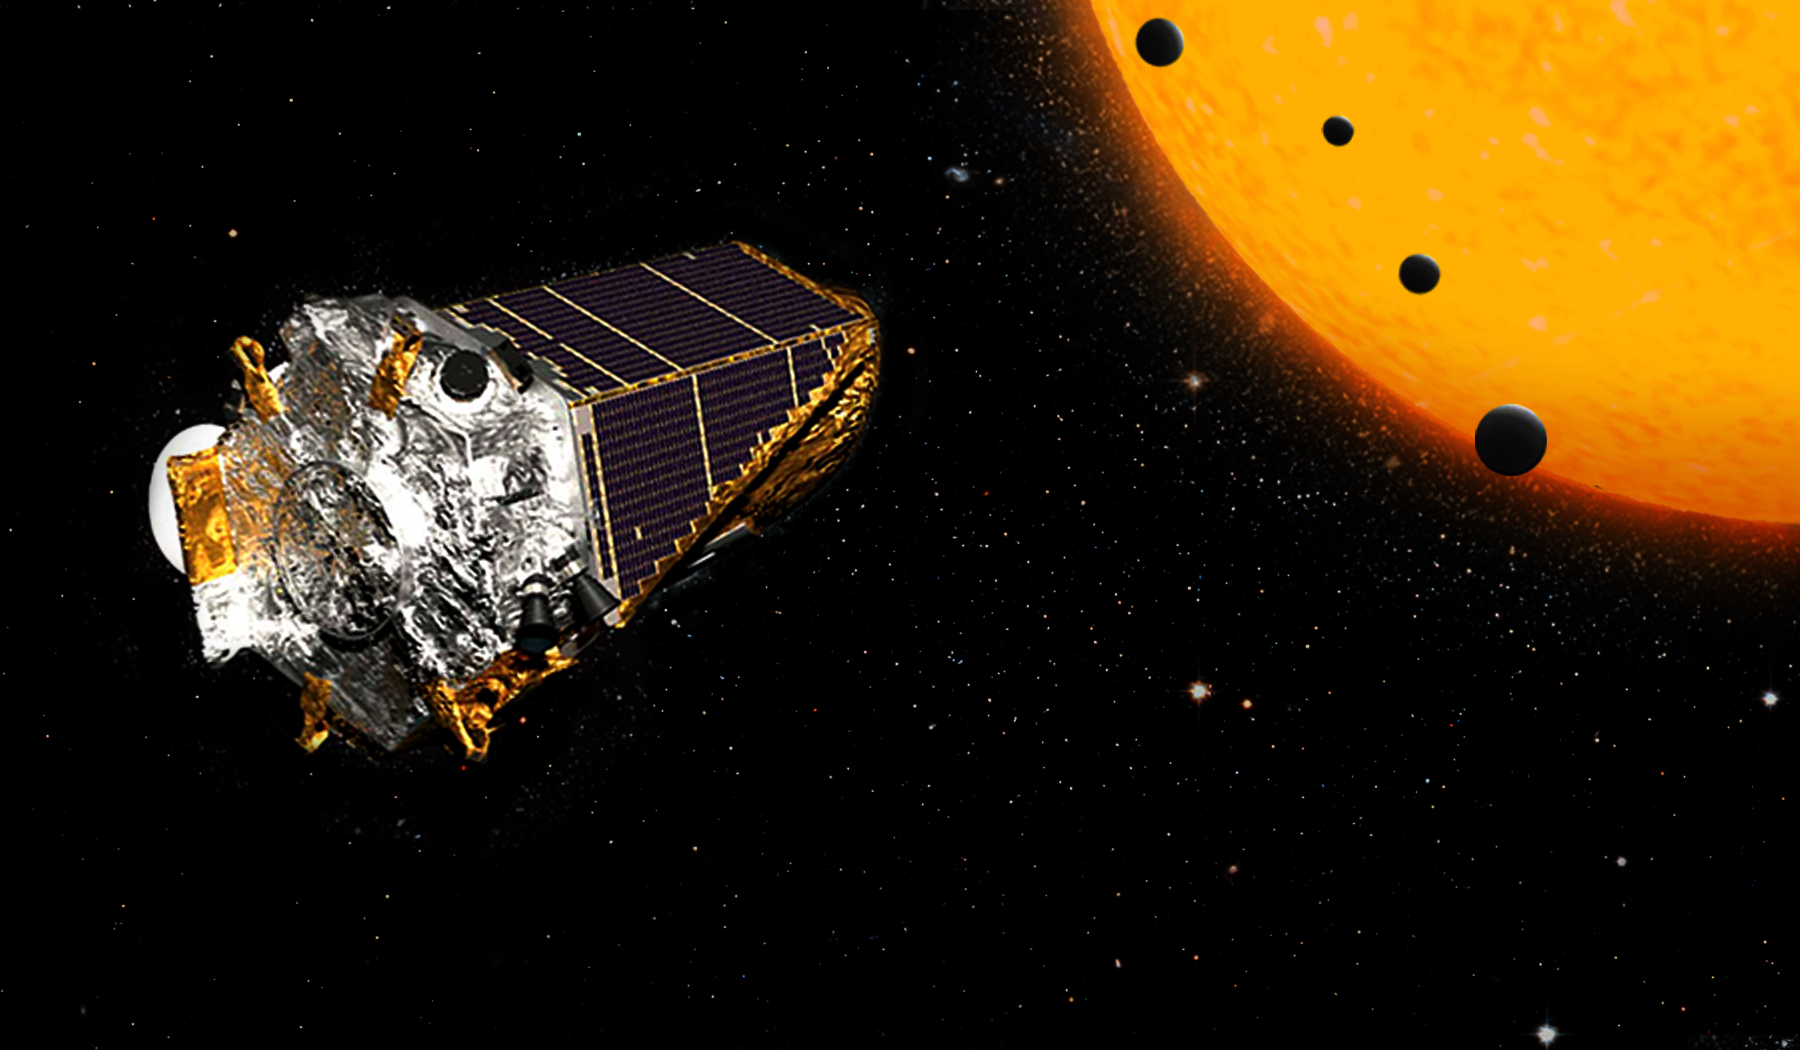

K2 Finds Earth-Sized Planets (Artist’s Concept)

This artist’s concept shows NASA’s Kepler Space Telescope on its K2 mission. In July 2016, an international team of astronomers announced they had discovered more than 100 new planets using this telescope. The batch includes four planets in the size range of Earth that are orbiting a single dwarf star, depicted in this illustration.

Two of these planets are too hot to support life as we know it, but two are in the star’s “habitable” zone, where liquid water could exist on the surface. These small, rocky worlds are far closer to their star than Mercury is to our sun. But because the star is smaller and cooler than ours, its habitable zone is much closer. One of the two planets in the habitable zone, K2-72c, has a “year” about 15 Earth-days long — the time it takes to complete one orbit. This closer planet is likely about 10 percent warmer than Earth. The slightly more distant planet in the habitable zone, K2-72e, has a year lasting 24 Earth days, and would be about 6 percent colder than Earth.

NASA Ames manages the Kepler and K2 missions for NASA’s Science Mission Directorate. NASA’s Jet Propulsion Laboratory in Pasadena, California, managed Kepler mission development. Ball Aerospace & Technologies Corporation operates the flight system with support from the Laboratory for Atmospheric and Space Physics at the University of Colorado at Boulder.

Credit: NASA/JPL-Caltech